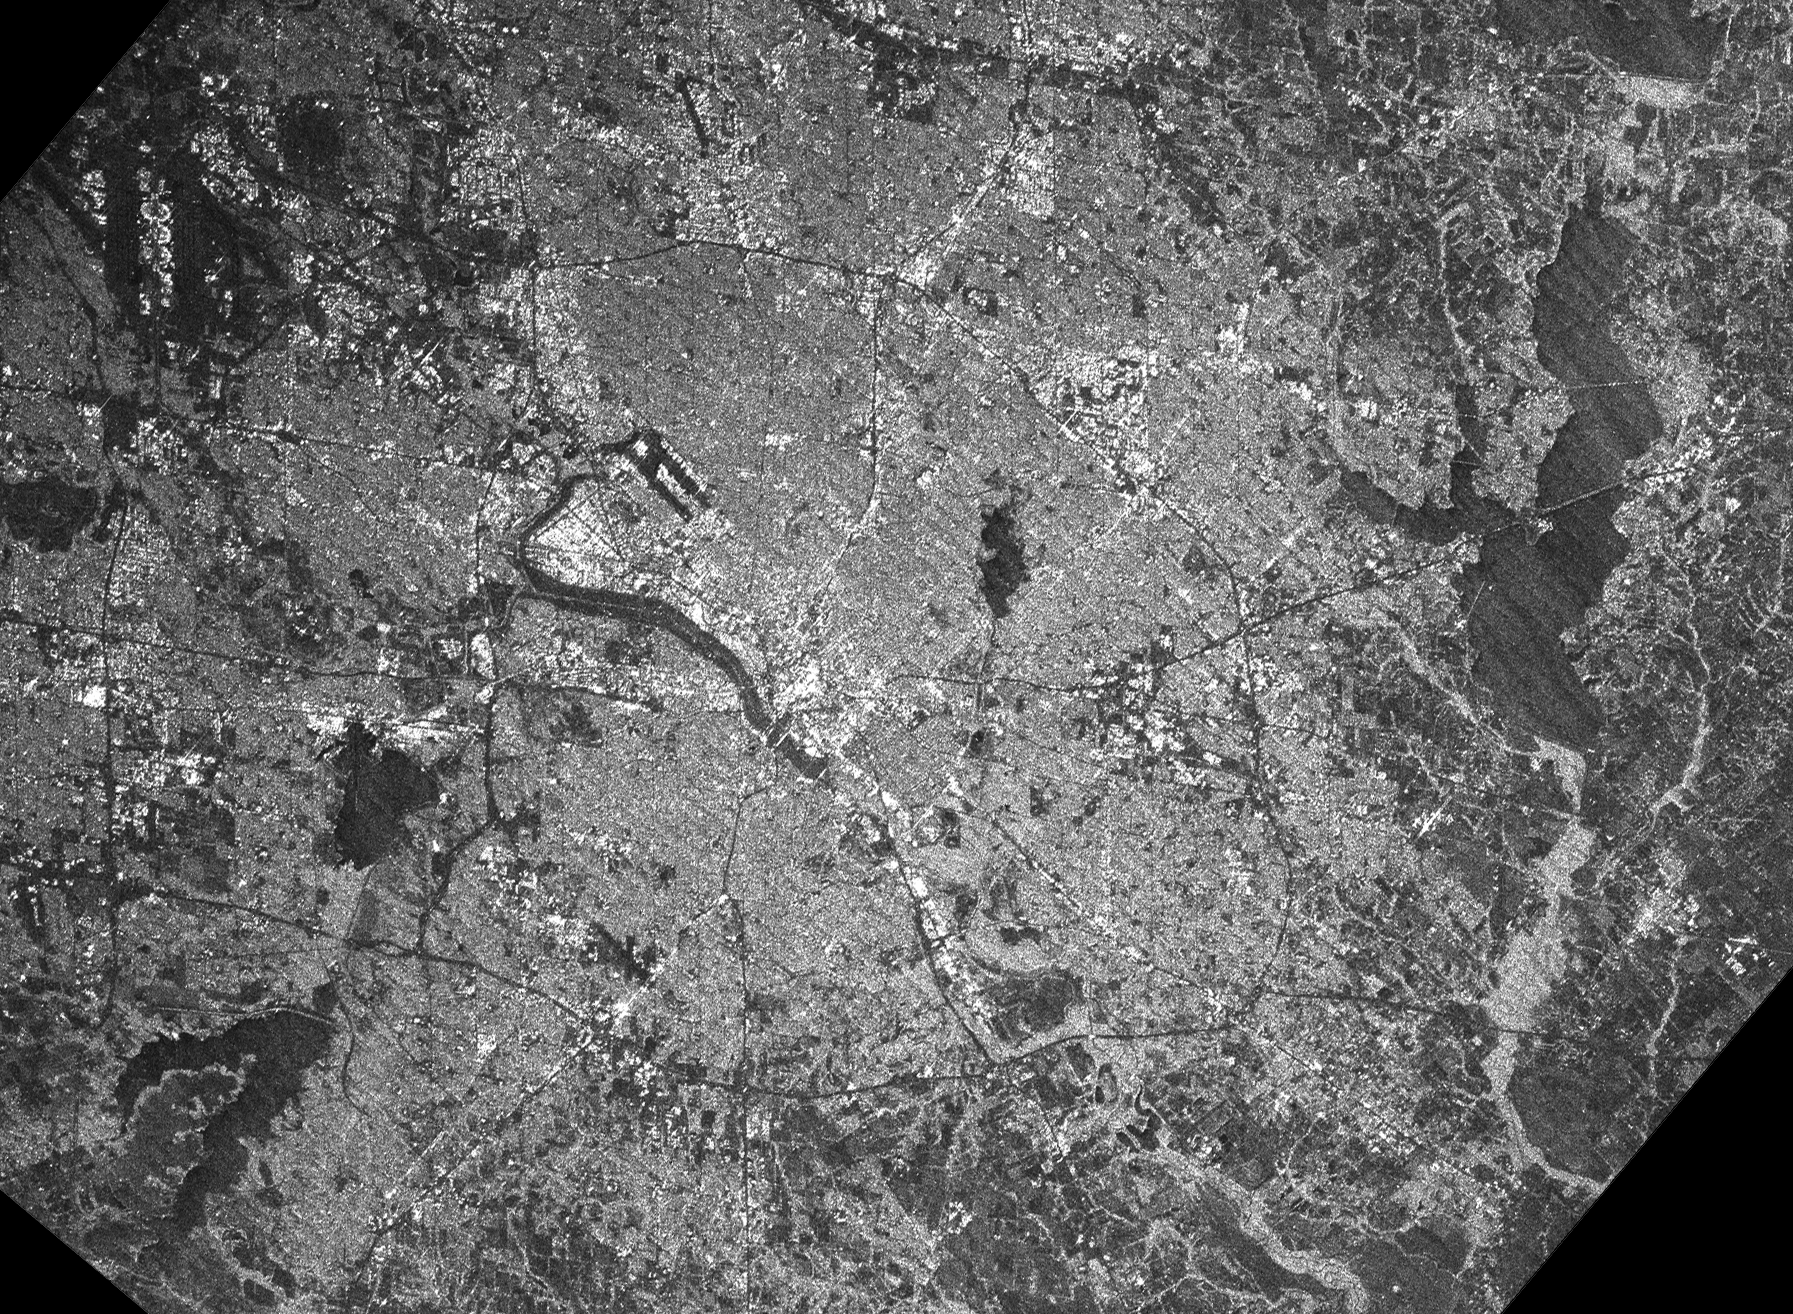

C-Band Radar Imagery, Dallas-Fort Worth, Texas

The Dallas-Fort Worth metropolitan area in Texas is shown on this image collected by the C-band radar of the Shuttle Radar Topography Mission (SRTM). On this radar image, smooth areas, such as lakes, roads and airport runways appear dark. Rougher features, such as buildings and trees, appear bright. Downtown Dallas is the bright area at the center of the image, alongside the dark linear floodway of the Trinity River. Dark linear runways of two airports are also seen: Love Field near downtown Dallas in the image center, and Dallas-Fort Worth International Airport in the upper left corner. The semi-circular terminal buildings of the international airport can also be seen in the area between the runways. Several large lakes, including Lake Ray Hubbard (upper right) and Joe Pool Lake (lower left) are also seen. Images like these, along with the SRTM topographic data, will be used by urban planners to study and monitor land use, and update maps and geographic information systems for the area. This image represents just 4 seconds of data collection time by the SRTM instrument. The overall diagonal linear pattern is a data processing artifact due to the quick turn-around browse nature of this image. These artifacts will be removed with further data processing.

This radar image was obtained by the Shuttle Radar Topography Mission as part of its mission to map the Earth’s topography. The image was acquired by just one of SRTM’s two antennas, and consequently does not show topographic data but only the strength of the radar signal reflected from the ground. This signal, known as radar backscatter, provides insight into the nature of the surface, including its roughness, vegetation cover, and urbanization.

This image was acquired by the Shuttle Radar Topography Mission (SRTM) aboard the Space Shuttle Endeavour, launched on February 11, 2000. SRTM uses the same radar instrument that comprised the Spaceborne Imaging Radar-C/X-Band Synthetic Aperture Radar (SIR-C/X-SAR) that flew twice on the Space Shuttle Endeavour in 1994. The mission is designed to collect three-dimensional measurements of the Earth’s surface. To collect the 3-D data, engineers added a 60-meter-long (200-foot) mast, installed additional C-band and X-band antennas, and improved tracking and navigation devices. The mission is a cooperative project between the National Aeronautics and Space Administration (NASA), the National Imagery and Mapping Agency (NIMA) of the U.S. Department of Defense (DoD), and the German and Italian space agencies. It is managed by NASA’s Jet Propulsion Laboratory, Pasadena, CA, for NASA’s Earth Science Enterprise, Washington, DC.

Size: 35 km (21 miles) by 26 km (16 miles)
Location: 32.82 deg. North lat., 96.67 deg. West lon.
Orientation: North is towards the top
Original Data Resolution: 30 meters (98 feet)
Date Acquired: February 18, 2000

Credit: NASA/JPL/NIMA